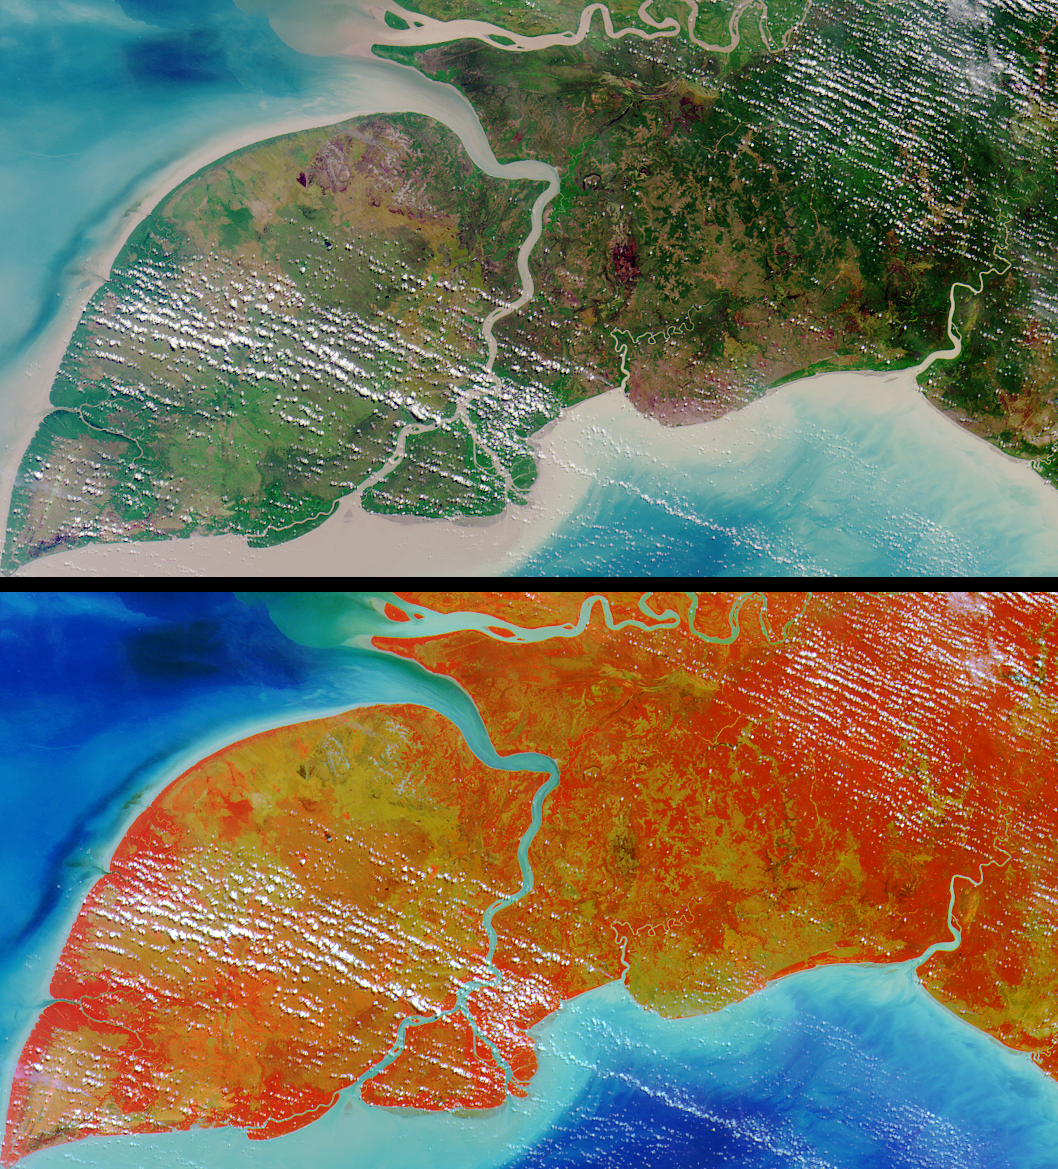

Where on Earth…? MISR Mystery Image Quiz #10:Pulau Kimaam, West Papua

Pulau Kimaam, Pulau Dolok, Pulau Yos Sudarso, and Frederik Hendrik Island are all names used to refer to this island, which is part of the Indonesian province of West Papua (also known as Irian Jaya).

The answers to this quiz appear in blue below each question.

1. The island is known by at least three different names.

TRUE: Pulau Kimaam, Pulau Dolok, Pulau Yos Sudarso, and Frederik Hendrik Island are all names used to refer to this island, which is part of the Indonesian province of West Papua (also known as Irian Jaya).

2. At least one language spoken on the island is not in common usage anywhere else.

TRUE: Linguists have identified over 500 languages spoken within the “Trans-New Guinea” region (comprising West Papua and Papua New Guinea). At least two languages within this group, Ndom and Riantana, are only used by people living on the island.

3. The capital city of the province to which the island belongs is located within 200 kilometers of the northern boundary of the image area.

FALSE: Jayapura, the capital city of West Papua, is located more than 500 kilometers from the northern boundary of the image area.

4. The island’s shores are home to its country’s most spectacular coral reefs.

FALSE: Although there are many well-developed reefs in the waters of West Papua, none are found along the southeastern coast. Large amounts of sediment (apparent in the image around the entire coastline) prohibit reef development in this region.

5. Due to the extreme depth of the sea floor surrounding the island, sea level fluctuations during the Quaternary Period have not changed the horizontal location of its coastline by more than 500 meters.

FALSE: Sea level fluctuations cause major displacements in the horizontal location of coastlines in this region. The Arafura Sea surrounding the island is a shallow (50 to 80 meters) continental shelf, and sea levels during the peak of the last ice age (about 20,000 years ago), were more than 100 meters lower than today.

6. There are no fruit bats on the island.

FALSE: Among the bats known to live on the island are the Lesser tube-nosed fruit bat and Broad-striped tube-nosed fruit bat.

7. The region within which the island is situated harbors a freshwater turtle that is exceptional in its possession of an anatomical characteristic otherwise typical of marine turtles.

TRUE: The pig-nosed turtle found in northern Australia and southern Papua, possesses flippers resembling those of marine turtles.

8. Insect control has been tested as a means of combatting an invasive aquatic weed that threatens wetland habitats in the island’s vicinity.

TRUE: Many of the wetland areas in this region are choked with Water Hyacinth. In November 2000, a course was conducted on the breeding and use of insect biocontrol agents (weevil Neochetina) of Water Hyacinth infestations.

9. Species of Avicennia are found in the island’s coastal regions.

TRUE: The island’s coastline includes some of the largest mangrove forests in the world, and several types of Avicennia mangroves can be found at the Pulau Kimaam Wildlife Reserve.

MISR was built and is managed by NASA’s Jet Propulsion Laboratory, Pasadena, CA, for NASA’s Office of Earth Science, Washington, DC. The Terra satellite is managed by NASA’s Goddard Space Flight Center, Greenbelt, MD. JPL is a division of the California Institute of Technology.

Credit: NASA/GSFC/LaRC/JPL, MISR Team